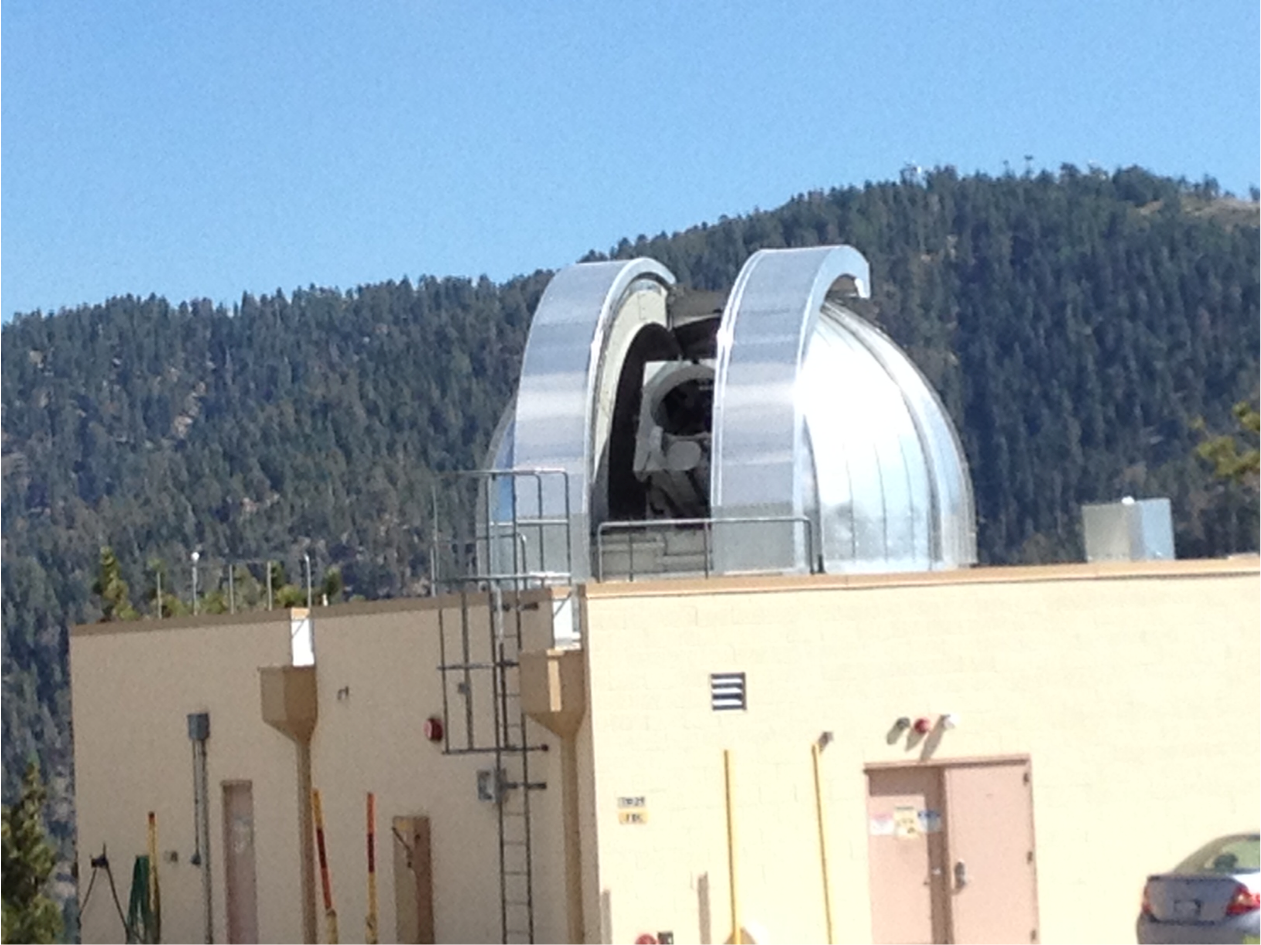

Optical Communications Telescope Laboratory

The Optical Communications Telescope Laboratory (OCTL) dome is located in Table Mountain, California. It is used in conjunction with The Optical PAyload for Lasercomm Science (OPALS).

OPALS is a partnership between NASA’s Jet Propulsion Laboratory, Pasadena, Calif.; the International Space Station Program (Johnson Space Center, Houston; Kennedy Space Center, Fla., Marshall Space Flight Center, Huntsville, Ala.) and the Advanced Exploration Systems Program (NASA HQ).

Credit: NASA/JPL-Caltech